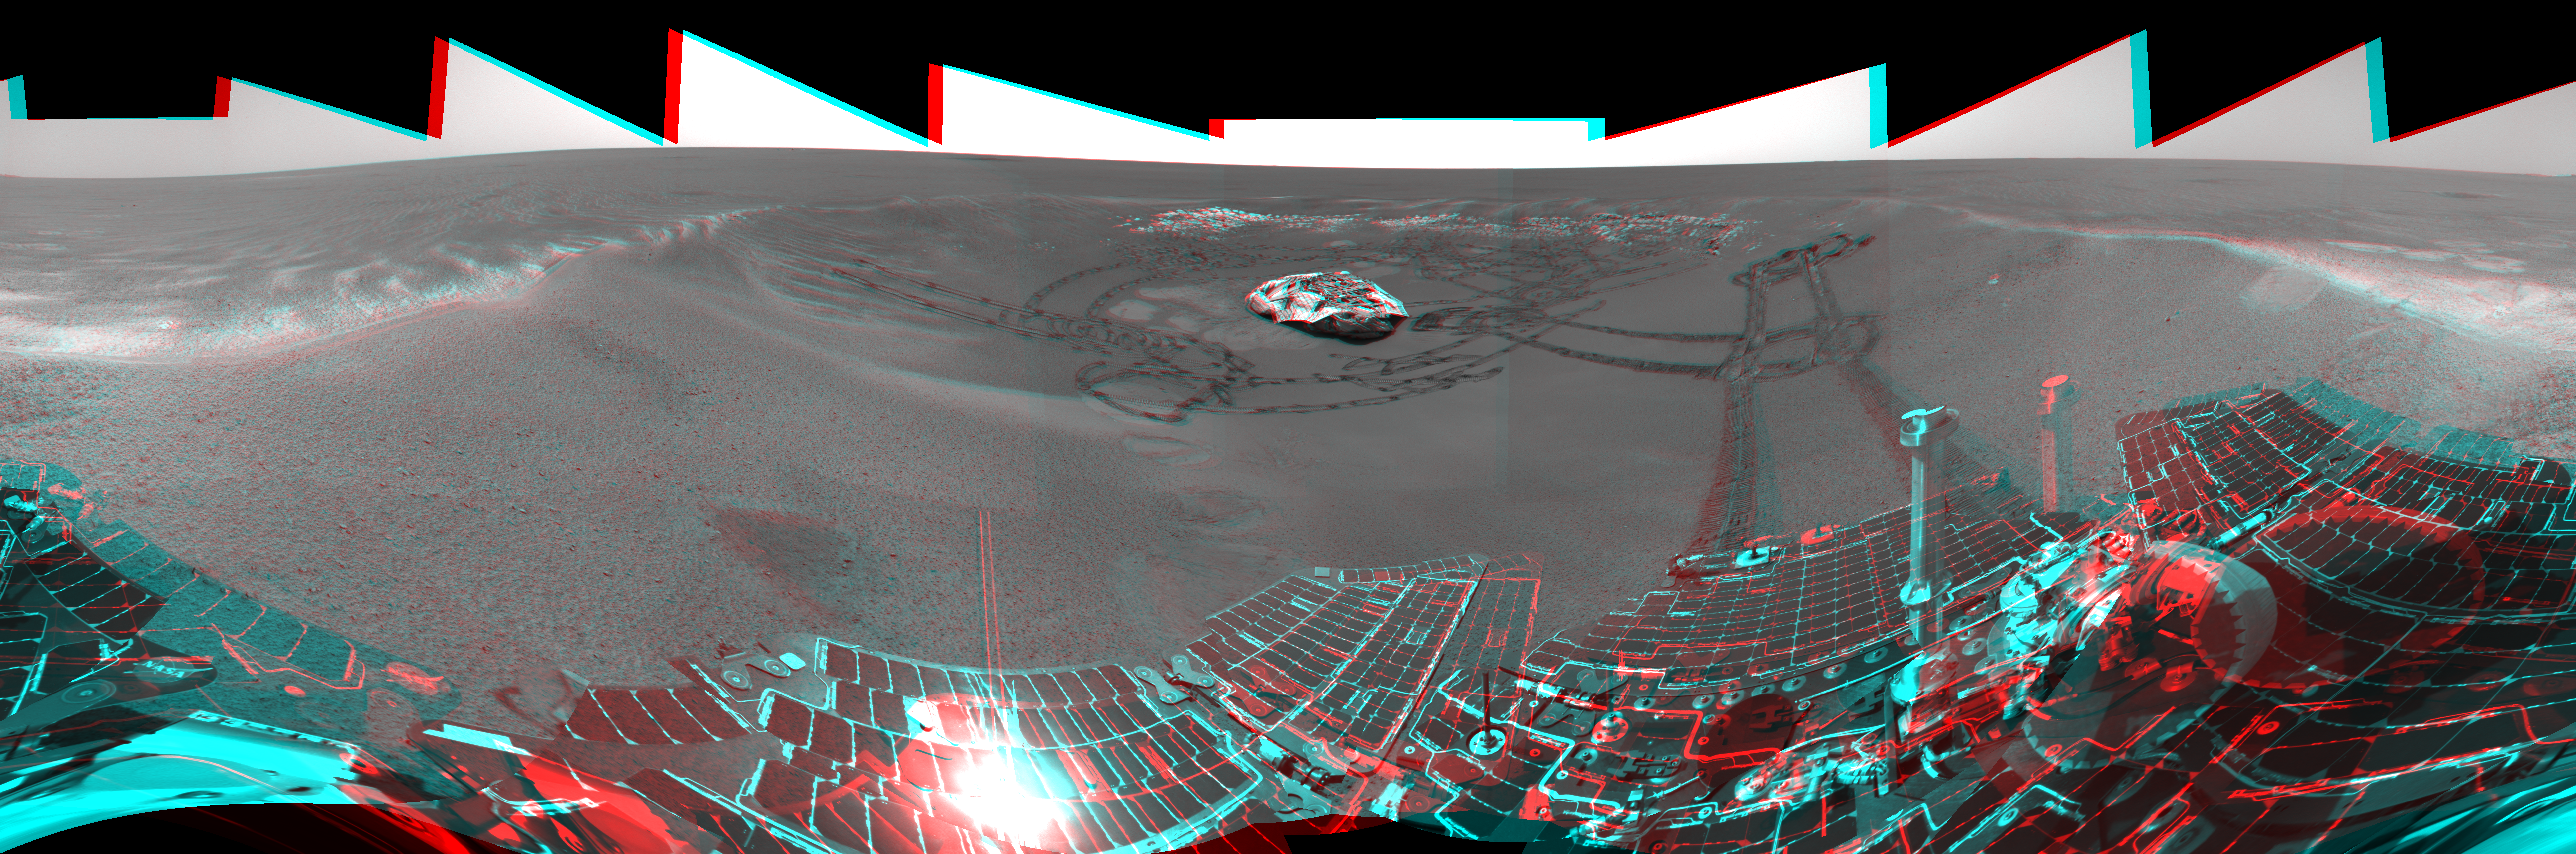

A Well-Traveled ‘Eagle Crater’

This is the 3-D version of the Mars Exploration Rover Opportunity’s view on its 56th sol on Mars, before it left “Eagle Crater.” To the right, the rover tracks are visible at the original spot where the rover attempted unsuccessfully to exit the crater. After a one-sol delay, Opportunity took another route to the plains of Meridiani Planum. This image was taken by the rover’s navigation camera.

Credit: NASA/JPL